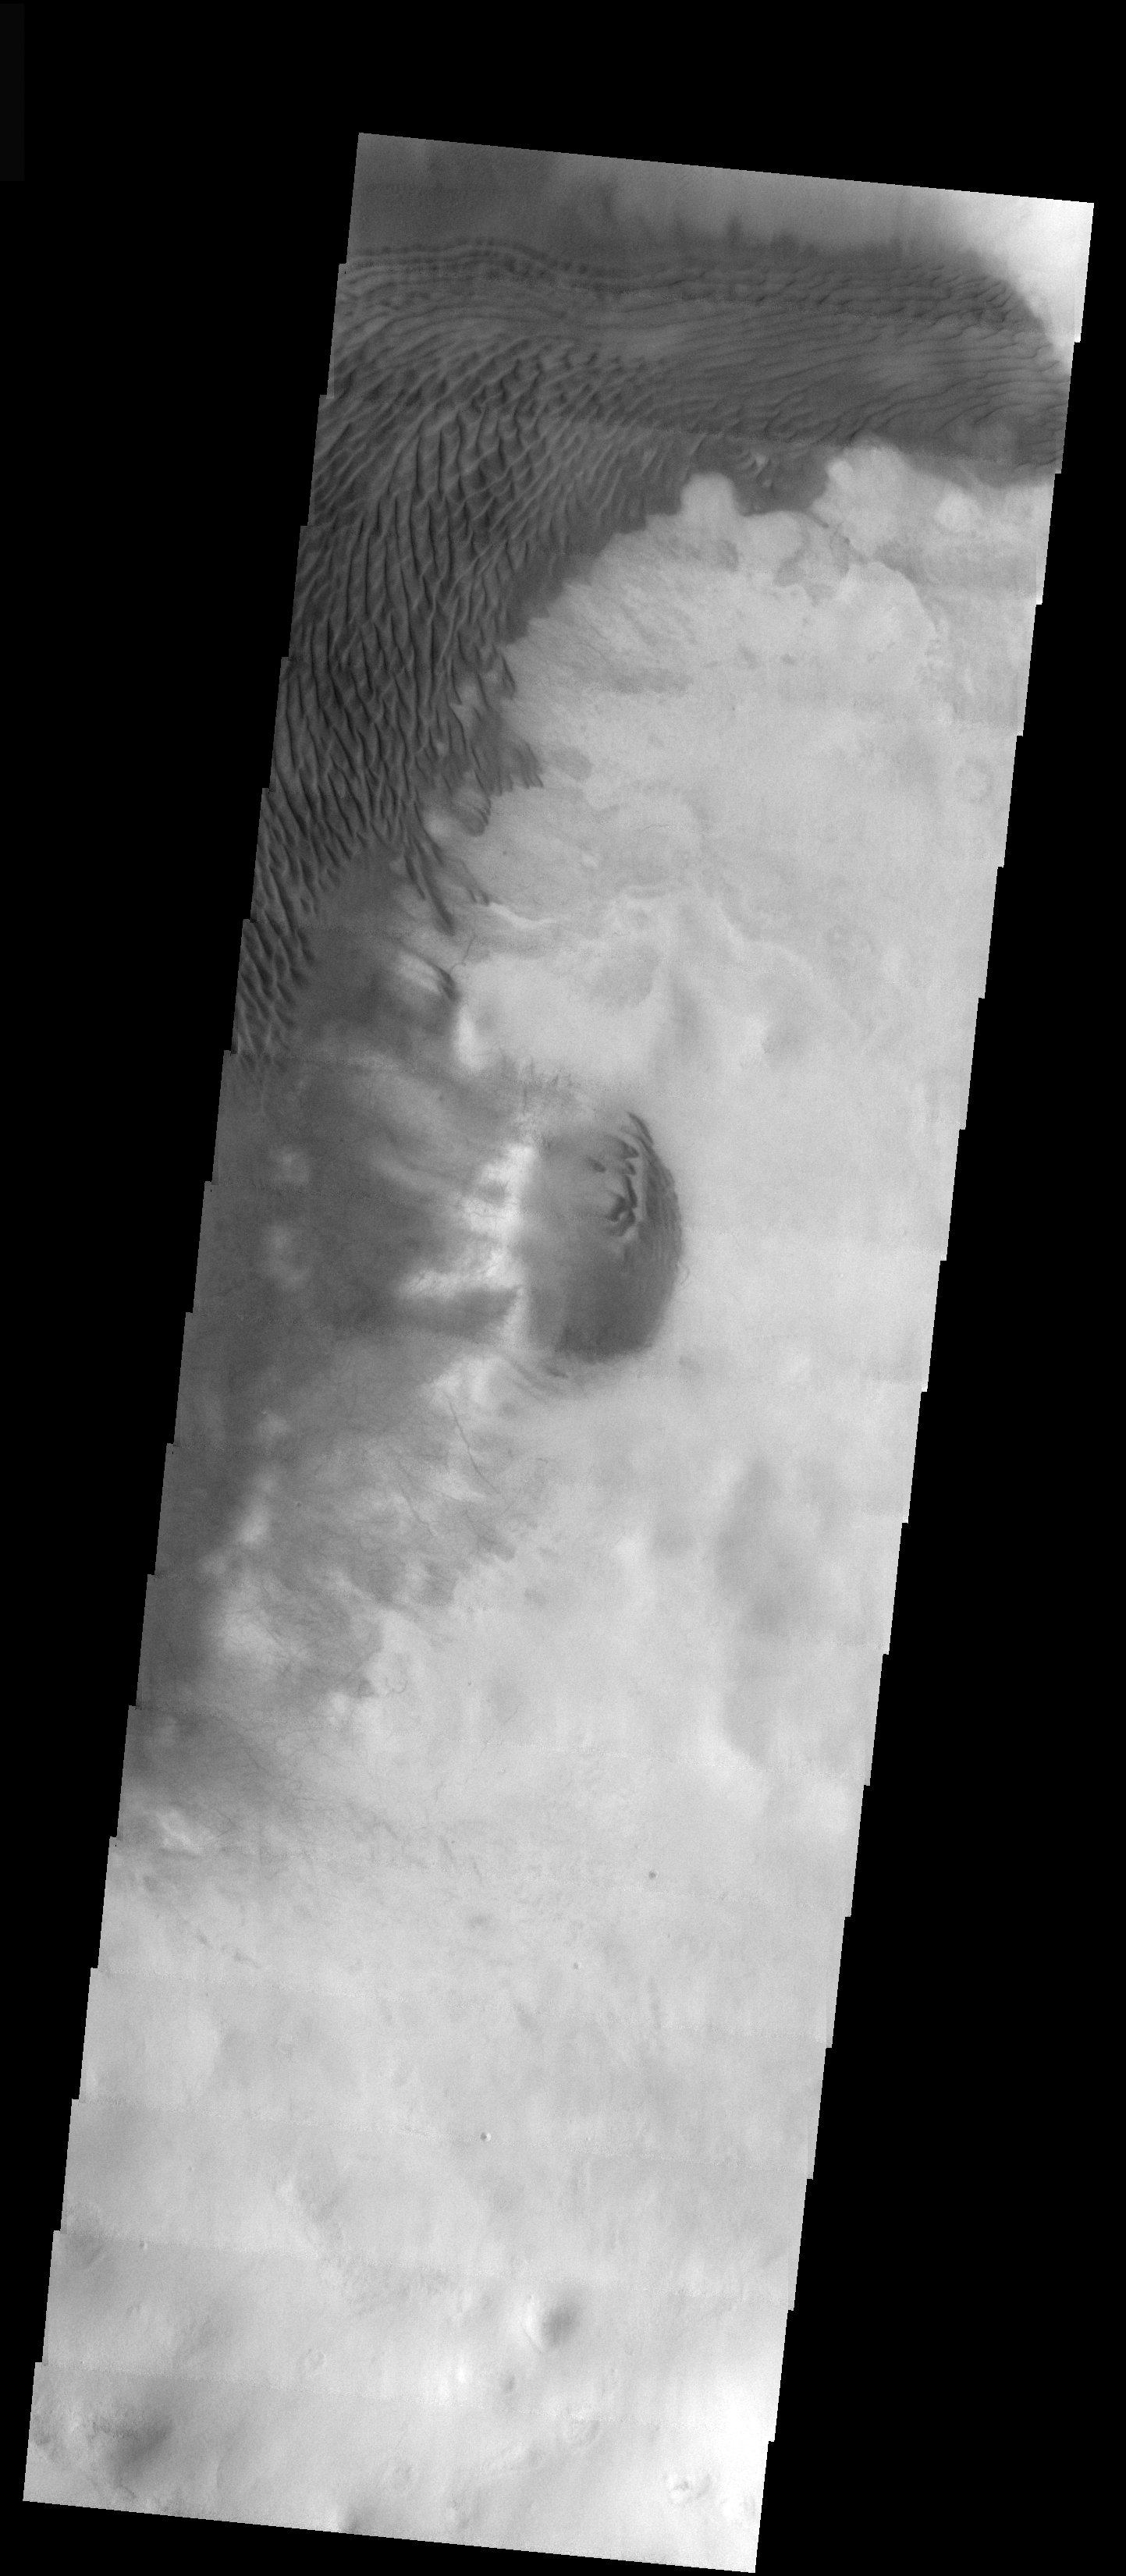

Swirling Winds Reflected In Dunes

Released 1 December 2003

These dark transverse and linear dunes are located in the floor of a crater in the southern highlands. The dunes appear to follow the flow of winds that circle around the crater floor, creating a swirling pattern. Rather than swirling winds, however, the apparent arc may simply be caused by a north to south shift in the relative strengths of two winds that influence these dunes.

Image information: VIS instrument. Latitude -58.1, Longitude 168.8 East (191.2 West). 19 meter/pixel resolution.

Note: this THEMIS visual image has not been radiometrically nor geometrically calibrated for this preliminary release. An empirical correction has been performed to remove instrumental effects. A linear shift has been applied in the cross-track and down-track direction to approximate spacecraft and planetary motion. Fully calibrated and geometrically projected images will be released through the Planetary Data System in accordance with Project policies at a later time.

NASA’s Jet Propulsion Laboratory manages the 2001 Mars Odyssey mission for NASA’s Office of Space Science, Washington, D.C. The Thermal Emission Imaging System (THEMIS) was developed by Arizona State University, Tempe, in collaboration with Raytheon Santa Barbara Remote Sensing. The THEMIS investigation is led by Dr. Philip Christensen at Arizona State University. Lockheed Martin Astronautics, Denver, is the prime contractor for the Odyssey project, and developed and built the orbiter. Mission operations are conducted jointly from Lockheed Martin and from JPL, a division of the California Institute of Technology in Pasadena.

Credit: NASA/JPL/Arizona State University